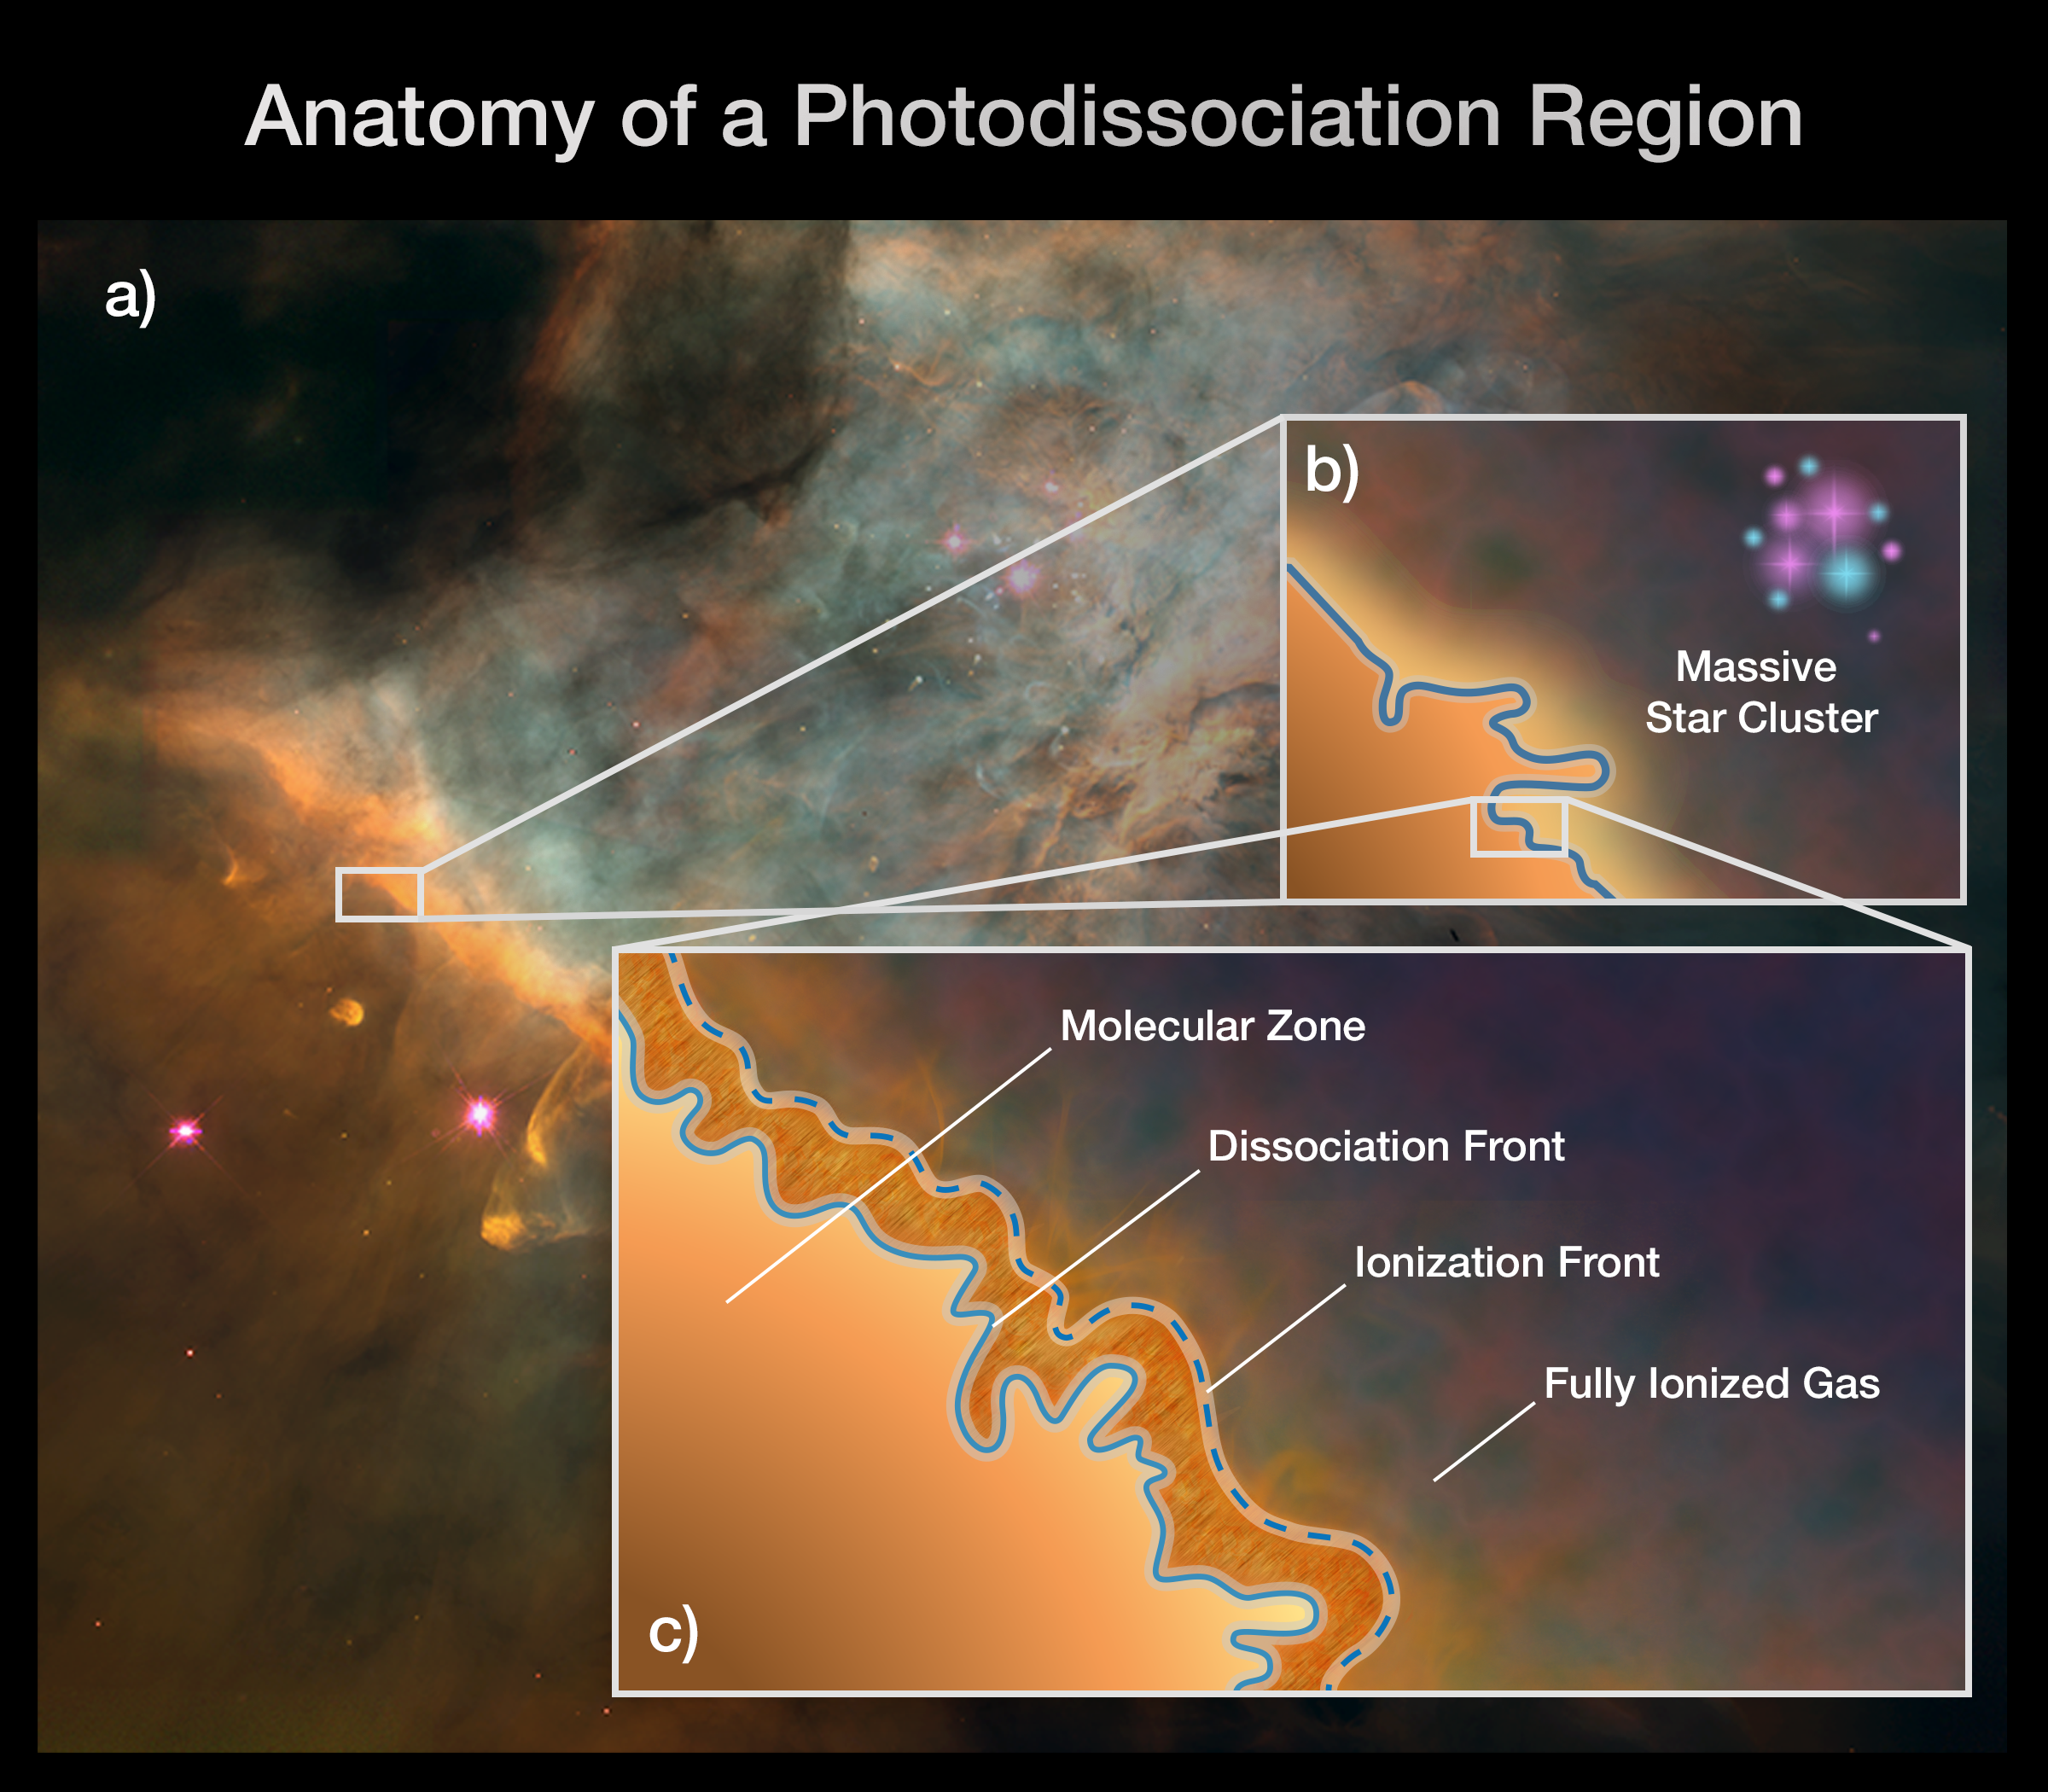

Anatomy of a Photodissociation Region

This graphic depicts the stratified nature of a photodissociation region (PDR) such as the Orion Bar. Once thought to be homogenous areas of warm gas and dust, PDRs are now known to contain complex structure and four distinct zones. The box at the left shows a portion of the Orion Bar within the Orion Nebula. The box at the top right illustrates a massive star-forming region whose blasts of ultraviolet radiation are affecting a PDR. The box at the bottom right zooms in on a PDR to depict its four, distinct zones: 1) the molecular zone, a cold and dense region where the gas is in the form of molecules and where stars could form; 2) the dissociation front, where the molecules break apart into atoms as the temperature rises; 3) the ionization front, where the gas is stripped of electrons, becoming ionized, as the temperature increases dramatically; and 4) the fully ionized flow of gas into a region of atomic, ionized hydrogen. For the first time, Webb will be able to separate and study these different zones' physical conditions.

Credit: Illustration: NASA, ESA, CSA, PDRs4ALL ERS Team, Jason Champion (CNRS), Pam Jeffries (STScI)